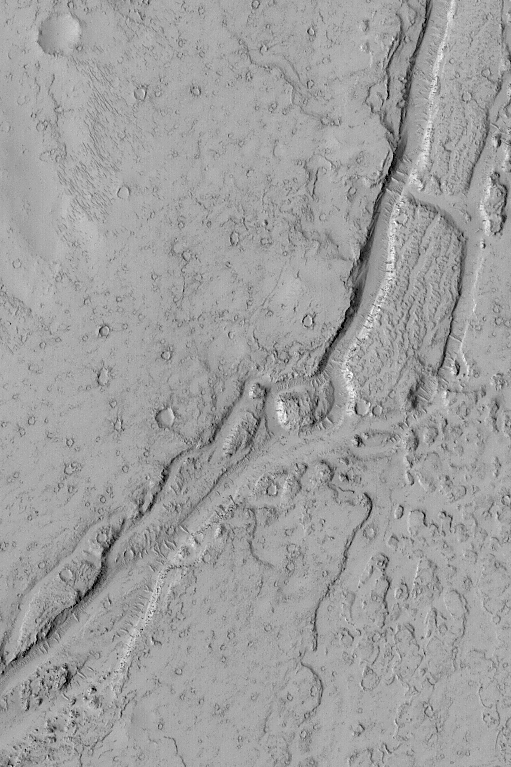

Valley Near Phlegra Dorsa

MGS MOC Release No. MOC2-499c, 30 September 2003

This February 2003 Mars Global Surveyor (MGS) Mars Orbiter Camera (MOC) picture shows a valley in the Phlegra Dorsa region of Mars near 26.3°N, 186.2°W. The valley might have formed by flowing water or lava, but very little is yet known about this valley–where is its source? where does it end? The valley is intimately associated with lava flows, and might therefore result from volcanism rather than water. The fluid responsible for the valley moved from the lower left (southwest) toward the upper right (northeast). The picture covers an area 3 km (1.9 mi) wide. The scene is illuminated by sunlight from the left.

Credit: NASA/JPL/Malin Space Science Systems